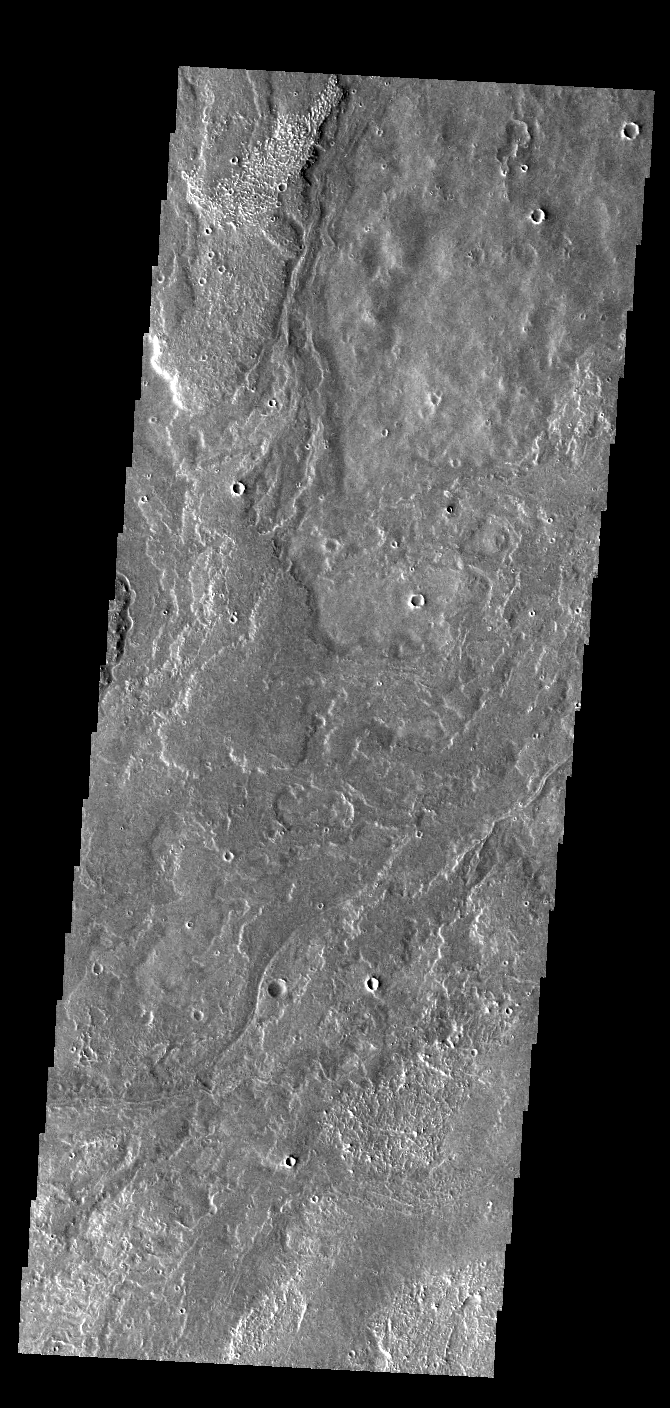

Daedalia Planum

Today’s VIS image shows a small portion of the immense lava flows that originated from Arsia Mons. Arsia Mons is the southernmost of the three large aligned volcanoes in the Tharsis region. Arsia Mons’ last eruption was 10s of million years ago. The different surface textures are created by differences in the lava viscosity and cooling rates. The lobate margins of each flow can be traced back to the start of each flow — or to the point where they are covered by younger flows. Flows in Daedalia Planum can be as long as 180 km (111 miles). For comparison the longest Hawaiian lava flow is only 51 km (˜31 miles) long. The total area of Daedalia Planum is 2.9 million square km – more than four times the size of Texas.

Credit: NASA/JPL-Caltech/ASU